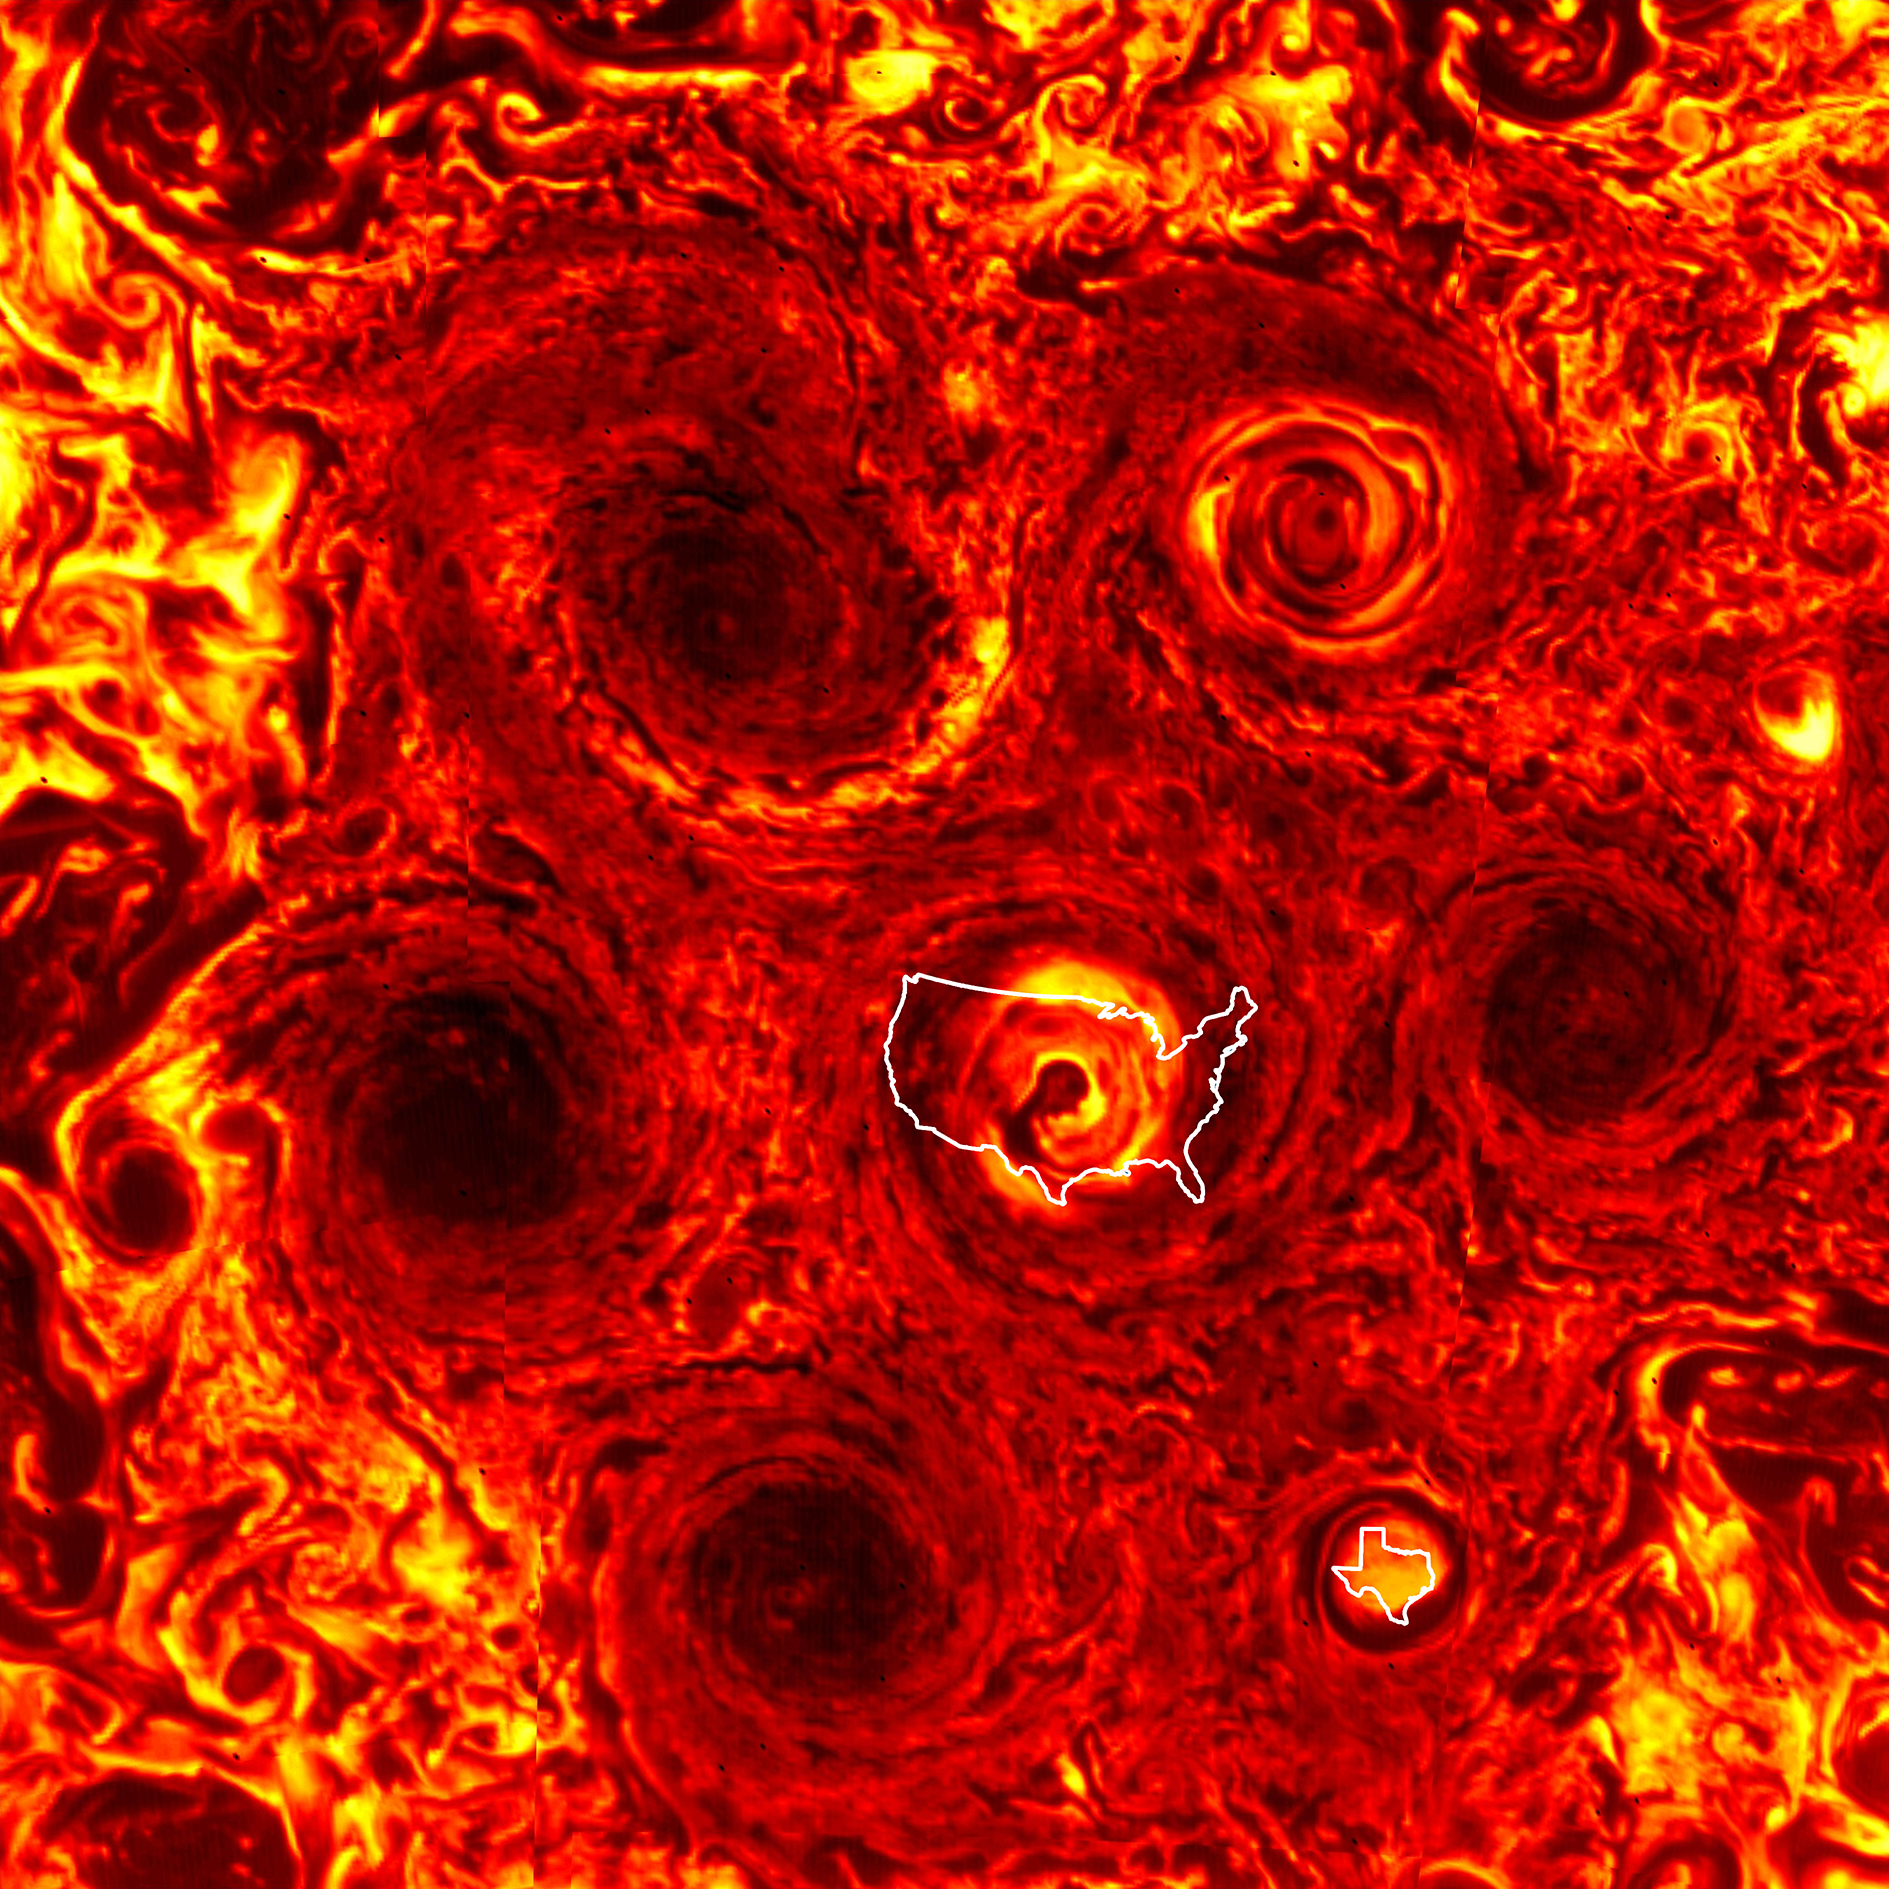

Cyclones Larger on Jupiter

To give some sense of the immense scale of cyclones arranged in a hexagonal pattern at Jupiter’s south pole, an outline of the continental United States is superimposed over the central cyclone and an outline of Texas is superimposed over the newest cyclone. The hexagonal arrangement of the cyclones is large enough to dwarf the Earth.

The JIRAM image was obtained during the 23rd science pass of the Juno spacecraft over Jupiter, on November 4, 2019. The JIRAM instrument measures heat radiated from the planet at an infrared wavelength of around 5 microns.

More information about Juno is online at http://www.nasa.gov/juno and http://missionjuno.swri.edu.

NASA’s Jet Propulsion Laboratory manages the Juno mission for the principal investigator, Scott Bolton, of Southwest Research Institute in San Antonio. Juno is part of NASA’s New Frontiers Program, which is managed at NASA’s Marshall Space Flight Center in Huntsville, Alabama, for NASA’s Science Mission Directorate. Lockheed Martin Space Systems, Denver, built the spacecraft. Caltech in Pasadena, California, manages JPL for NASA.

Credit: NASA/JPL-Caltech/SwRI/ASI/INAF/JIRAM